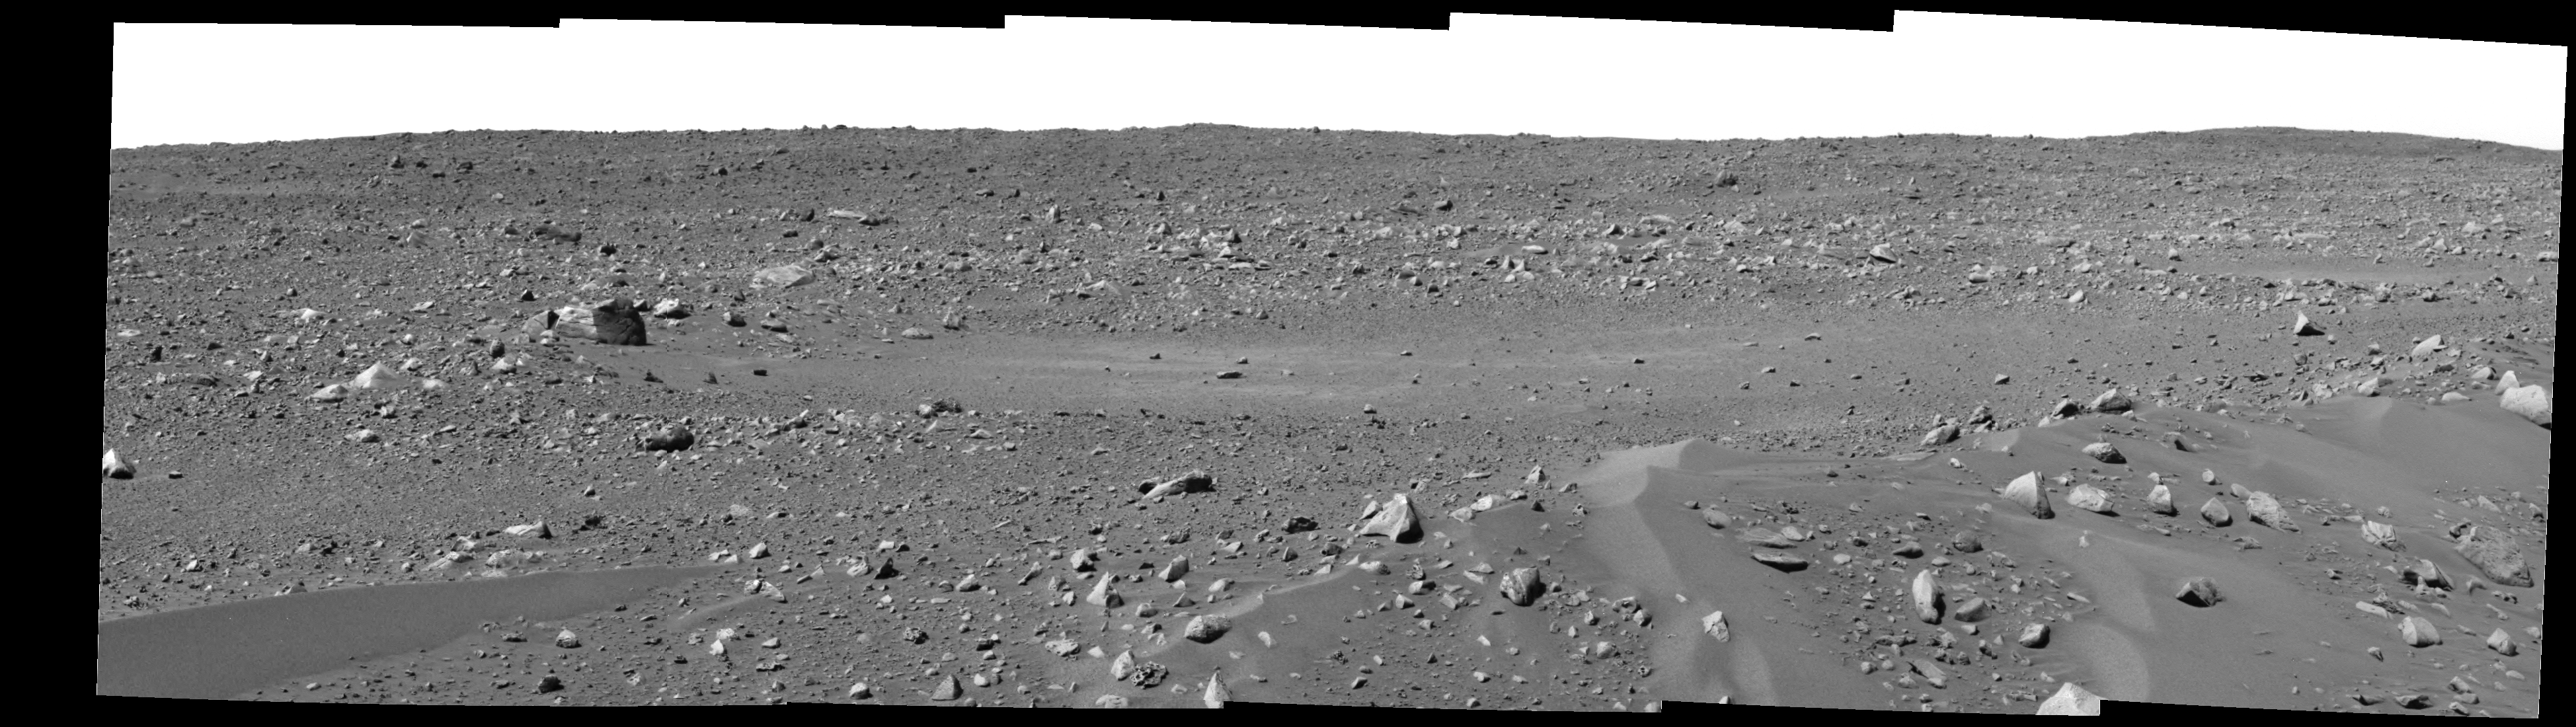

Spirit Spies “Bonneville”

This mosaic image from the panoramic camera on the Mars Exploration Rover Spirit shows the area in front of the rover after its record 27.5 meters (90.2 feet) drive on Sol 43, which ended February 16, 2004. Spirit is looking toward one of its future targets, the rim of a crater nicknamed “Bonneville.”

Credit: NASA/JPL/Cornell